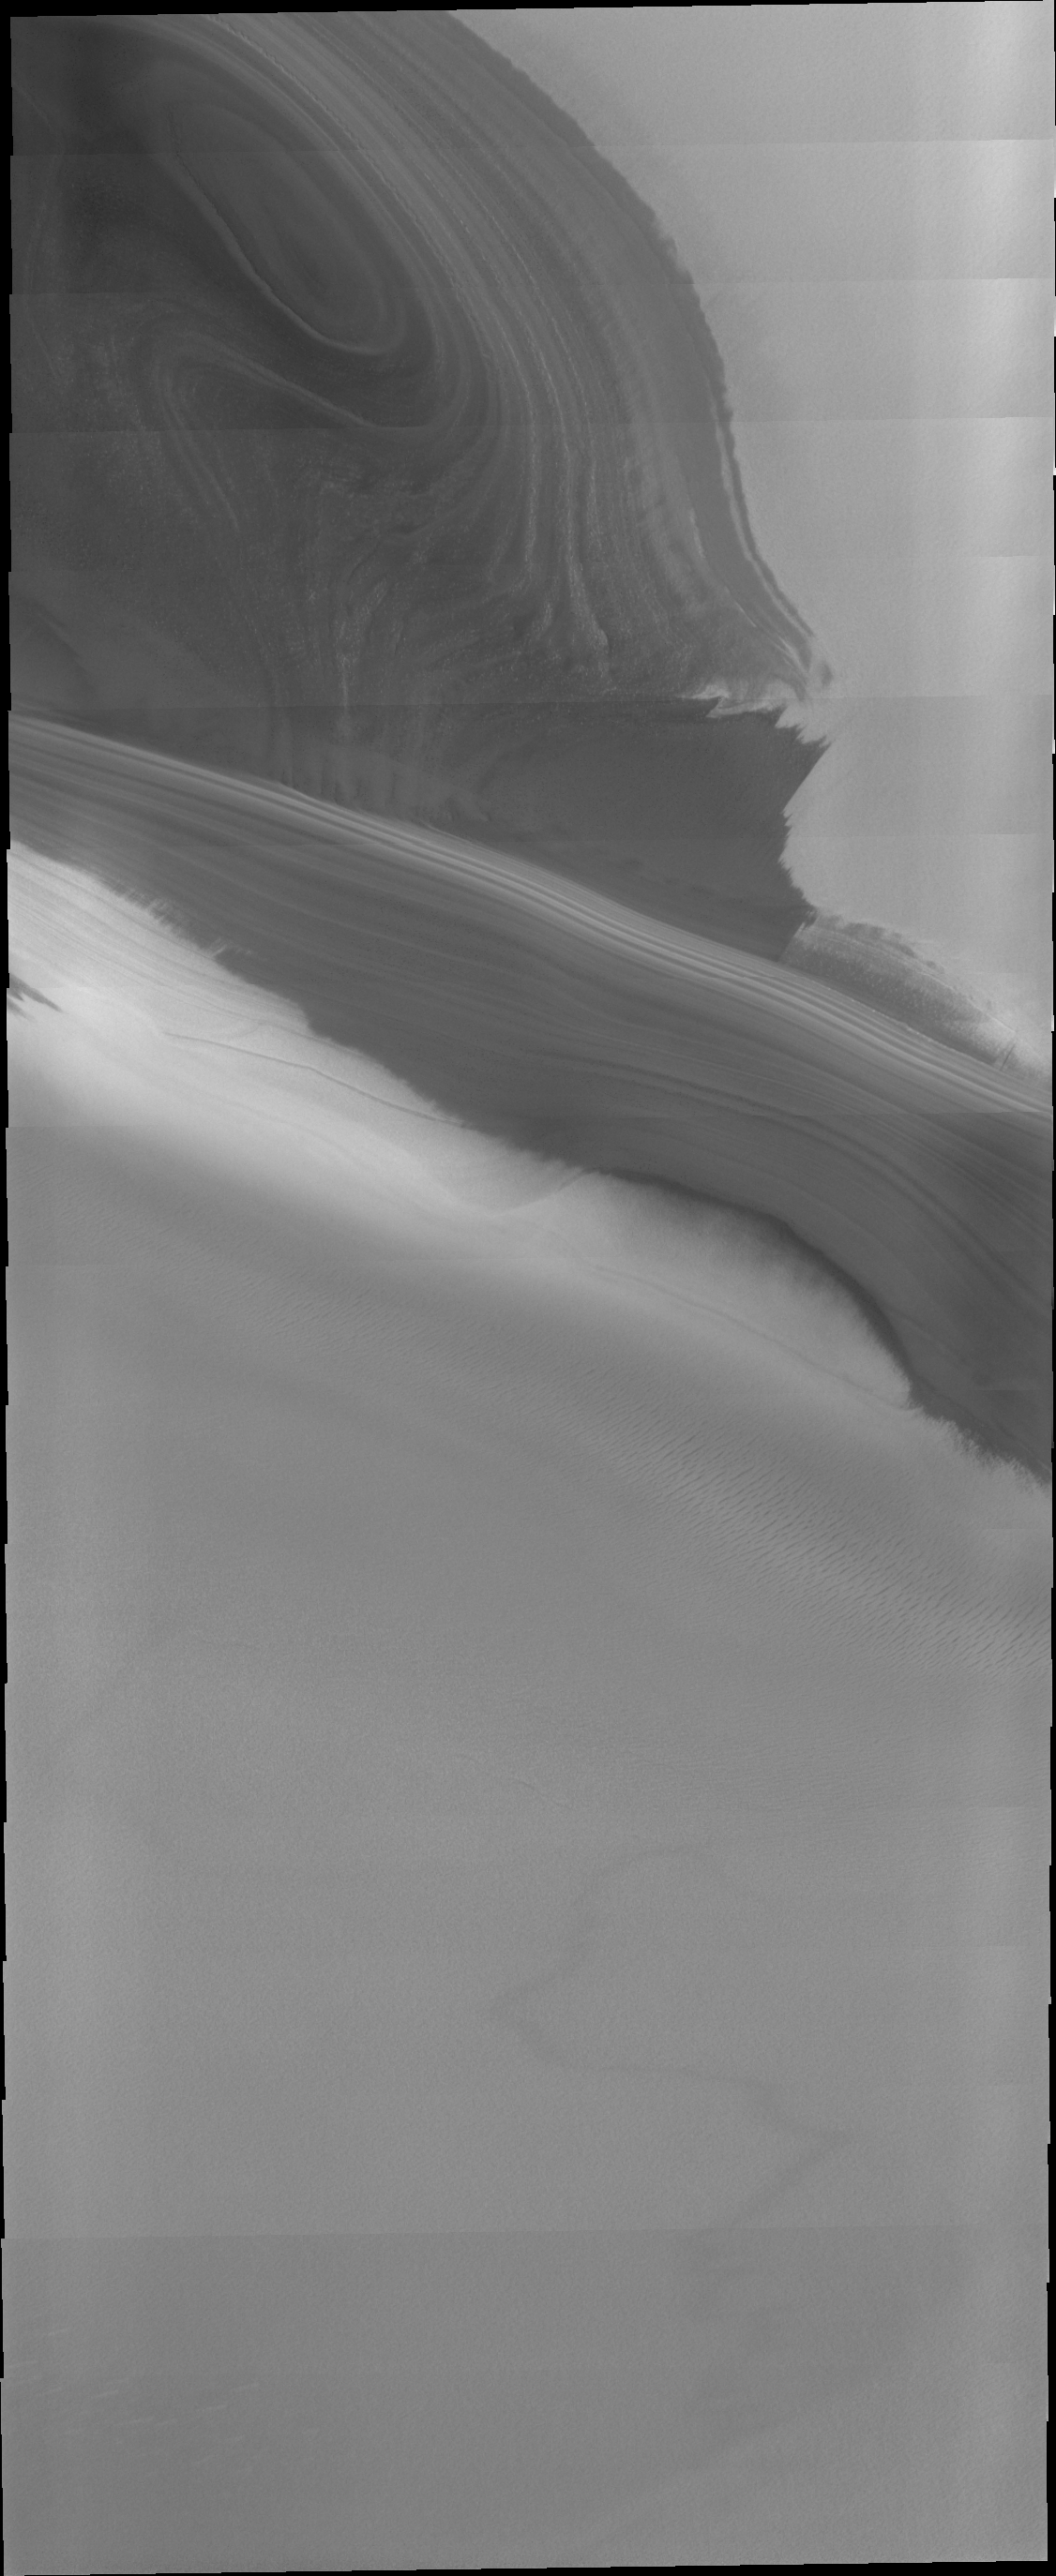

THEMIS Art #114

Do you see what I see? These polar layers look eerily like an alien head.

Credit: NASA/JPL-Caltech/ASU